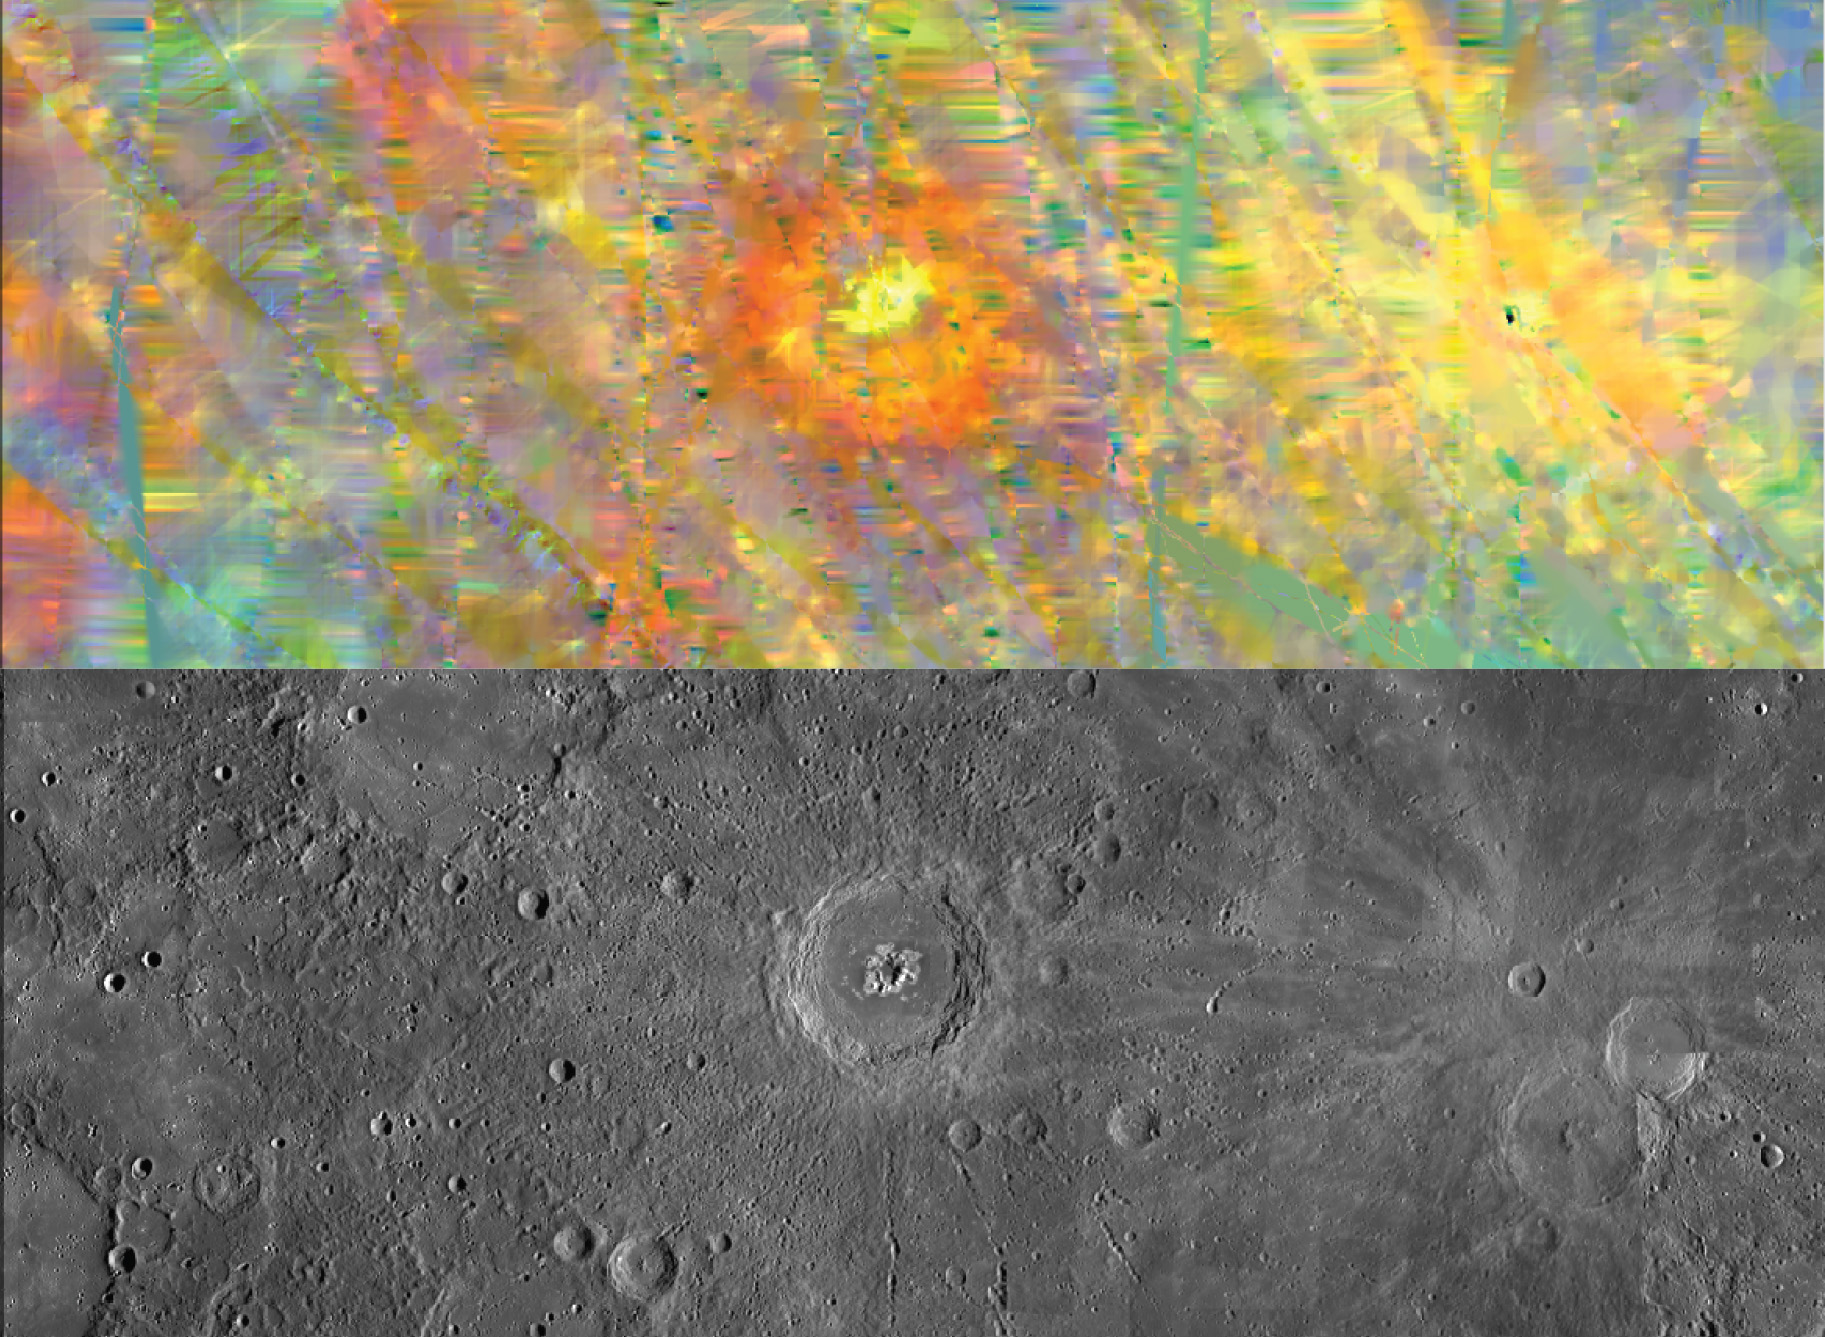

Peak-a-boo Eminescu

The top image is a MASCS VIRS interpolated color composite of craters Eminescu (center), with Xiao Zhao and Eastman toward the east and in Mercury’s mid latitudes. The bottom image is a monochrome MDIS mosaic of the same area. Yellow areas correspond to high values in both the red and green channels, that is, high reflectance (at 575 nm) and high values of the 415-nm/575-nm reflectance ratio. In some cases these spectral characteristics are associated with fresh material (like the rays of Xiao Zhao) that has been less affected by space weathering. Hollows, such as those found on and around the central peak of Eminescu, have similar colors.

The VIRS composite shows hundreds of individual footprints tracks (minimum 100-200 m across and 3-4 km long) taken from different directions and altitudes. In locations where multiple footprints cover the same area, the footprint with the best illumination for mineralogical interpretation (usually the lowest incidence angle where shadows are minimized) is used for making the map. In areas where footprints are sparse (separated by tens of km), observations are interpolated for complete coverage of the surface. In the MDIS mosaic, some brightness variations are due to tiling of images taken at different illuminations.

Date Created: June 16, 2014
Instruments: Visible and Infrared Spectrograph (VIRS) of the Mercury Atmosphere and Surface Composition Spectrometer (MASCS) and Mercury Dual Imaging System (MDIS)
VIRS Color Composite Wavelengths: 575 nm as red, 415 nm/750 nm as green, 310 nm/390 nm as blue
Center Latitude: 10.0°
Center Longitude: 114.3° E
Resolution: 1 km/pixel
Scale: Eminescu crater(center) is about 130 km (80 mi.) in diameter

The MESSENGER spacecraft is the first ever to orbit the planet Mercury, and the spacecraft’s seven scientific instruments and radio science investigation are unraveling the history and evolution of the Solar System’s innermost planet. MESSENGER acquired over 150,000 images and extensive other data sets. MESSENGER is capable of continuing orbital operations until early 2015.

For information regarding the use of images, see the MESSENGER image use policy.

Credit: NASA/Johns Hopkins University Applied Physics Laboratory/Carnegie Institution of Washington